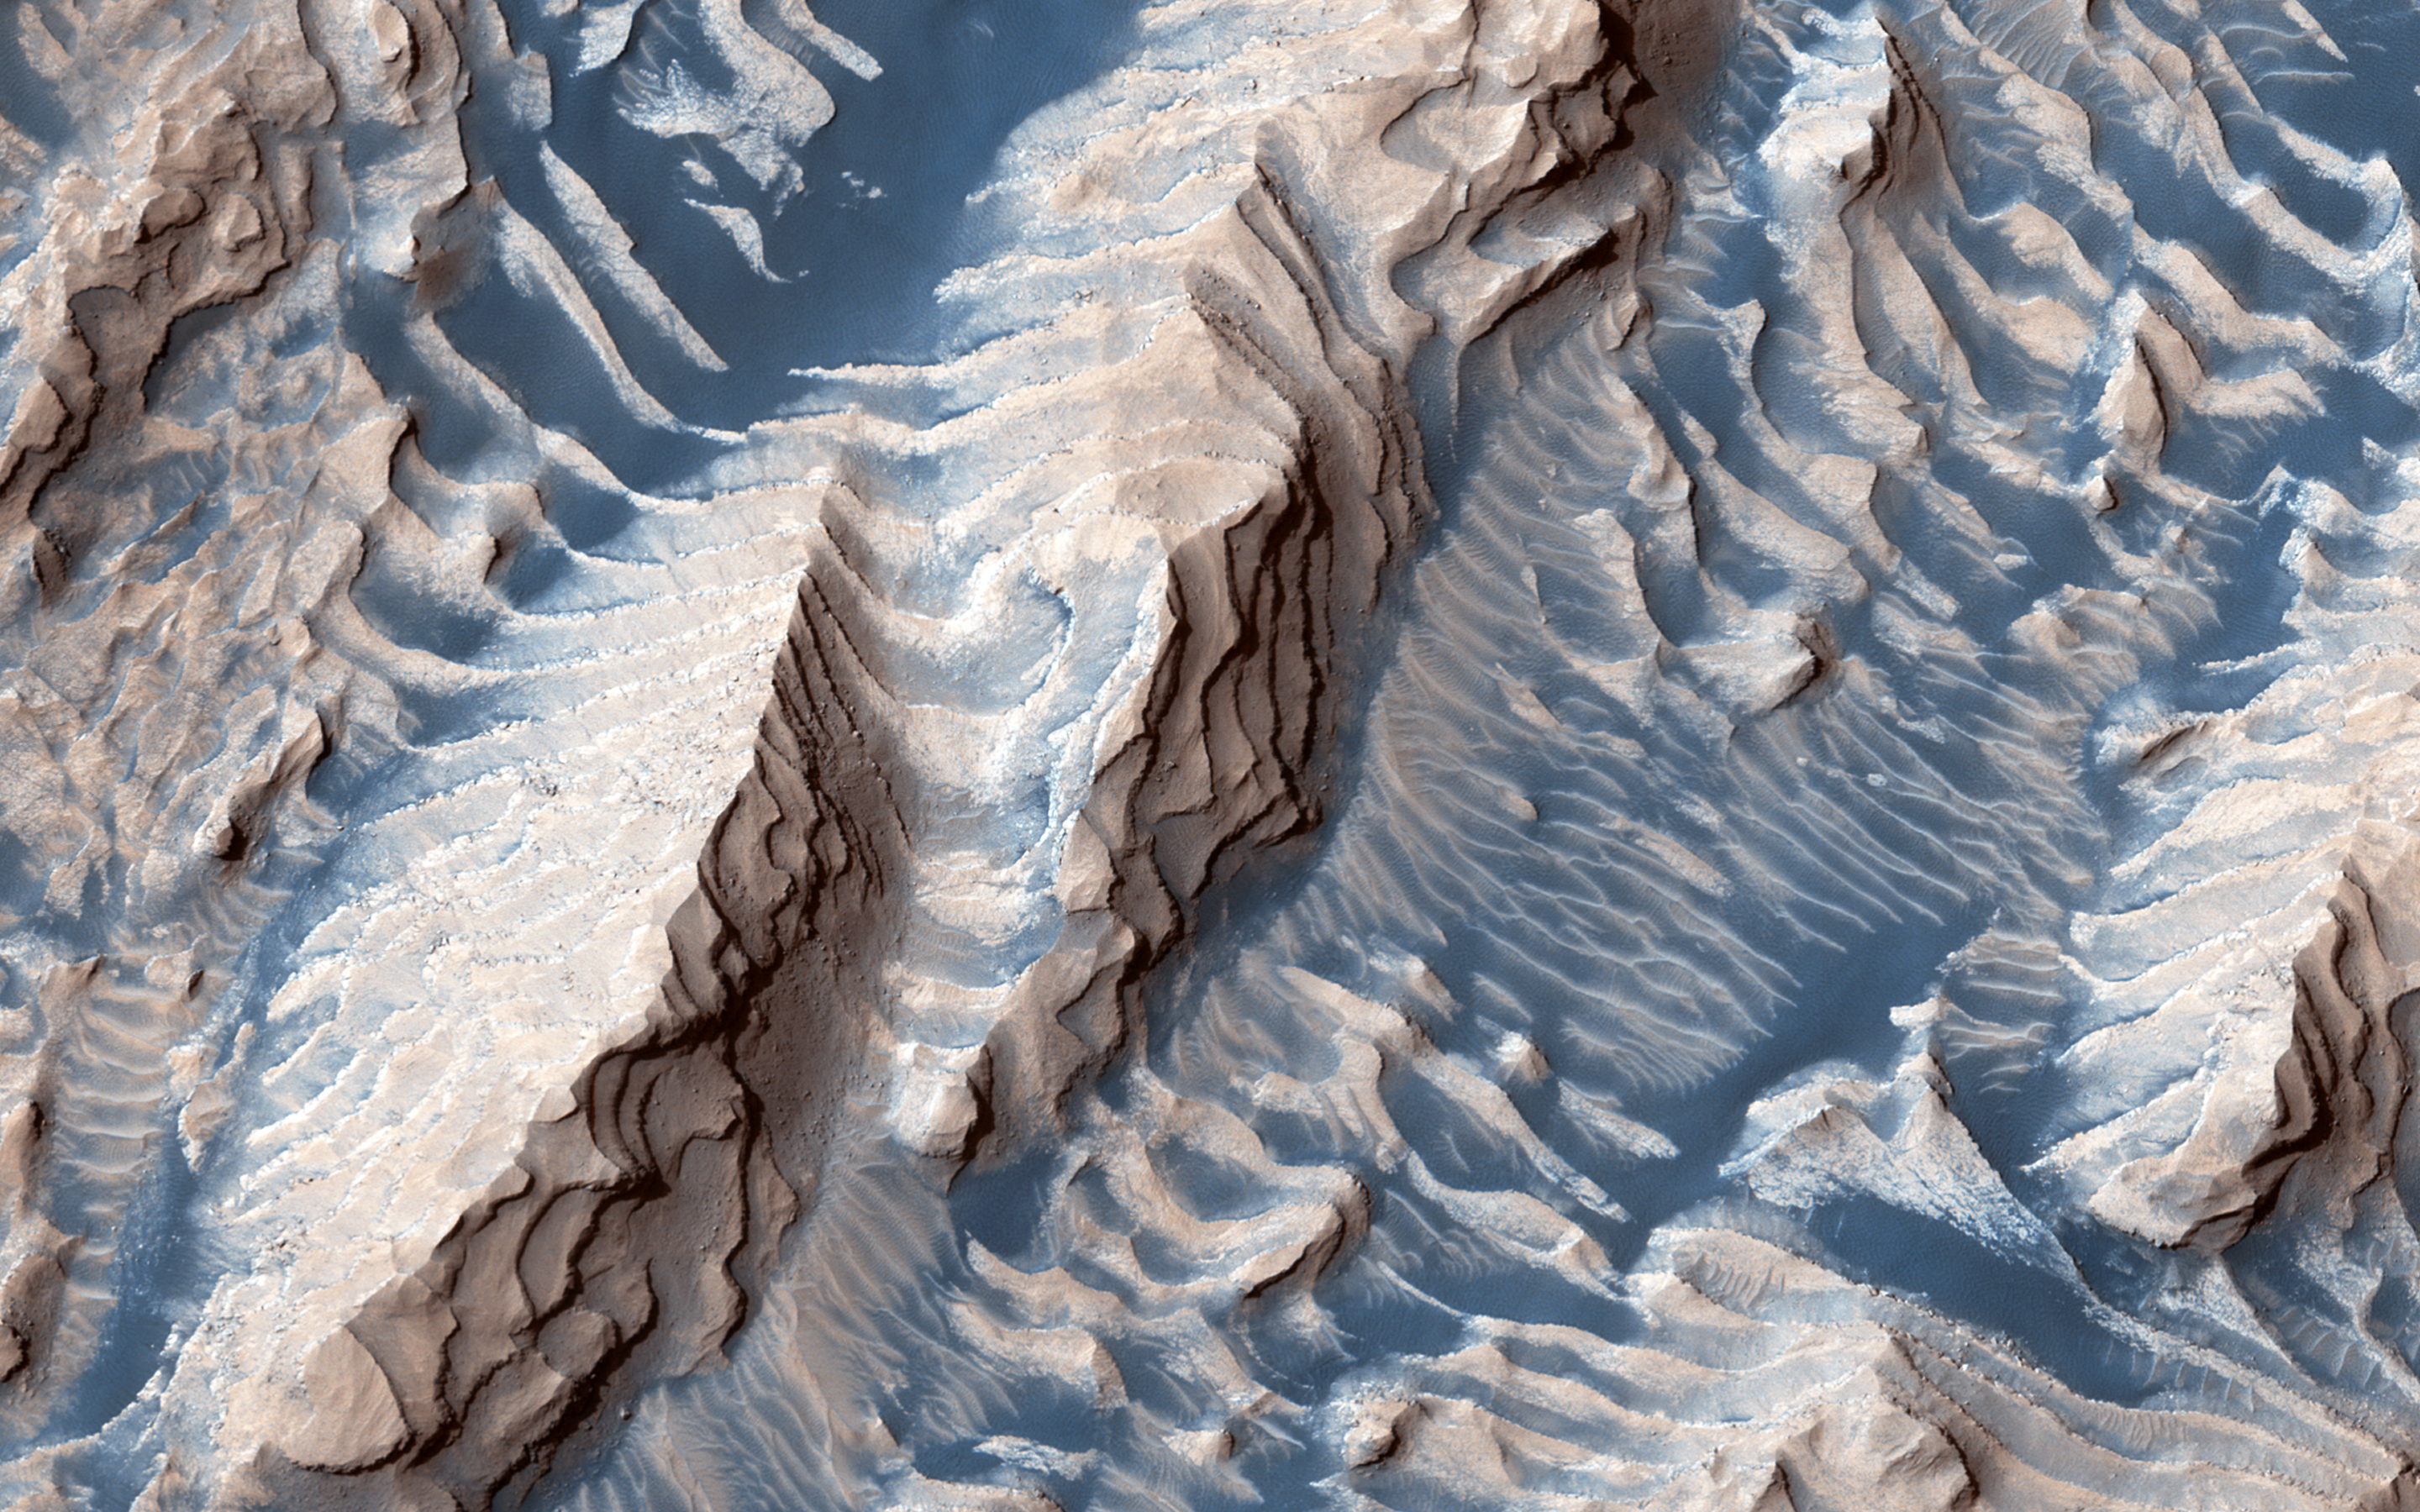

Layers in Danielson Crater

This image shows sedimentary rock and sand within Danielson Crater, an impact crater 67 kilometers in diameter, located in the southwest Arabia Terra region of Mars.

The rock was formed millions or billions of years ago when loose sediments settled into the crater, one layer at a time, and were later cemented in place. Cyclical variations in the sediment properties made some layers more resistant to erosion than others. After eons, these tougher layers protrude outward like stair steps. Across these steps, the winds have scattered sand (typically appearing darker and less red, i.e. “bluer” in contrast-enhanced color), giving rise to the zebra stripe-like patterns visible here.

This image completes a stereo pair over this location, which will allow measurement of the thicknesses of these sedimentary layers. The layer thicknesses and how they vary through time can provide some insight into the processes, possibly linked to ancient climate, that deposited the layers so long ago.

The map is projected here at a scale of 50 centimeters (19.7 inches) per pixel. (The original image scale is 57.2 centimeters [22.5 inches] per pixel [with 2 x 2 binning]; objects on the order of 172 centimeters [67.7 inches] across are resolved.) North is up.

This is a stereo pair with ESP_055360_1520.

The University of Arizona, in Tucson, operates HiRISE, which was built by Ball Aerospace & Technologies Corp., in Boulder, Colorado. NASA’s Jet Propulsion Laboratory, a division of Caltech in Pasadena, California, manages the Mars Reconnaissance Orbiter Project for NASA’s Science Mission Directorate, Washington.

Credit: NASA/JPL-Caltech/University of Arizona